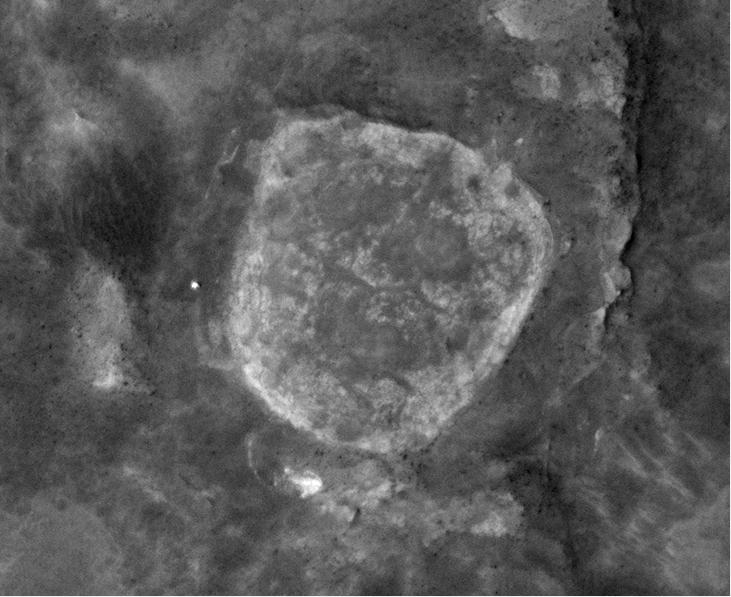

Orbital View of Spirit at ‘Troy’

In this view from Martian orbit, the pale circular shape in the center is a low plateau called “Home Plate,” about 80 meters (about 260 feet) across. The bright dot just to the left of Home Plate at the 9 o’clock position is NASA’s Mars Exploration Rover Spirit. North is toward the top.

The view is a portion of an image taken on June 13, 2009, by the High Resolution Imaging Science Experiment (HiRISE) camera on NASA’s Mars Reconnaissance Orbiter. At that date, Spirit had been embedded for more than a month in a patch of soft soil called “Troy.” During the subsequent three months, Spirit studied the unusually layered soil at the site while engineers used test rovers at NASA’s Jet Propulsion Laboratory to assess possible maneuvers for getting Spirit away from Troy.

The site is at 14.6 degrees south latitude, 175.5 degrees east longitude. Home Plate is in the inner basin of the Columbia Hills range, inside Mars’ Gusev Crater. Spirit has been exploring the Columbia Hills and nearby features since January 2004 in a mission originally scheduled to last for three months.

Full-frame images from this HiRISE observation, catalogued as ESP_013499_1650, are at http://hirise.lpl.arizona.edu/ESP_013499_1650. The image was taken at 2:39 p.m. local Mars time, with the sun about 51 degrees above the horizon. The season was summer in the southern hemisphere of Mars.

NASA’s Jet Propulsion Laboratory, a division of the California Institute of Technology in Pasadena, manages the Mars Reconnaissance Orbiter and the Mars Exploration Rovers for NASA’s Science Mission Directorate, Washington. Lockheed Martin Space Systems, Denver, is the prime contractor for the Mars Reconnaissance Orbiter project and built the orbiter. The High Resolution Imaging Science Experiment is operated by the University of Arizona, Tucson, and the instrument was built by Ball Aerospace & Technologies Corp., Boulder, Colo.

Credit: NASA/JPL-Caltech/University of Arizona